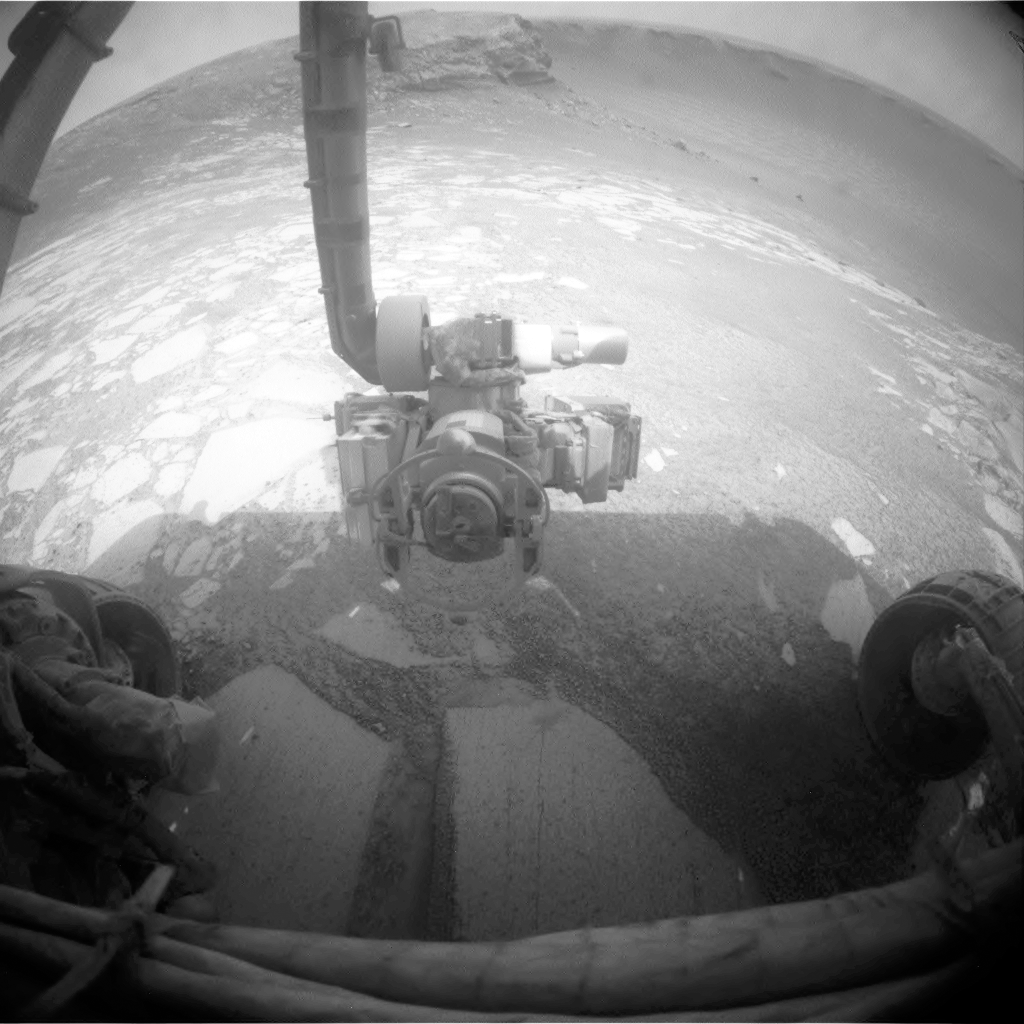

Inside Victoria Crater for Extended Exploration

After a finishing an in-and-out maneuver to check wheel slippage near the rim of Victoria Crater, NASA’s Mars Exploration Rover Opportunity re-entered the crater during the rover’s 1,293rd Martian day, or sol, (Sept. 13, 2007) to begin a weeks-long exploration of the inner slope.

Opportunity’s front hazard-identification camera recorded this wide-angle view looking down into and across the crater at the end of the day’s drive. The rover’s position was about six meters (20 feet) inside the rim, in the “Duck Bay” alcove of the crater.

Credit: NASA/JPL-Caltech